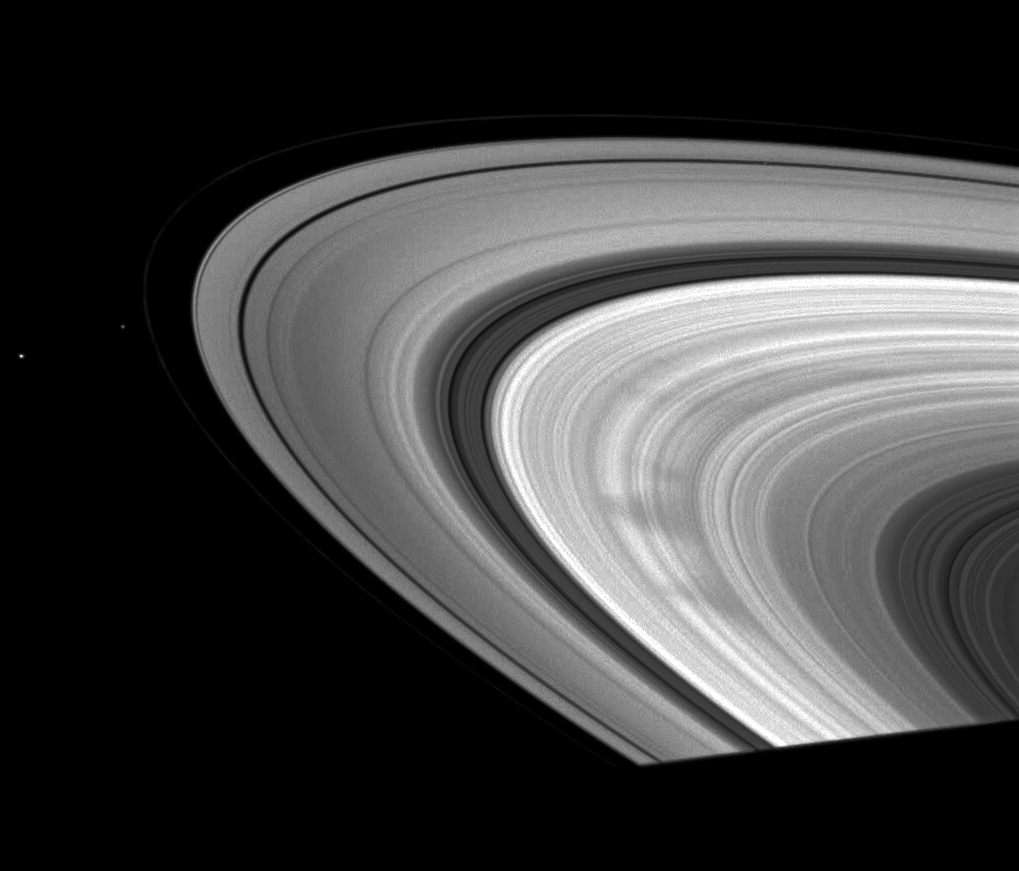

The Classic Wedge

This November 2008 Cassini snapshot showcases a classic view of the triangular shape typical of many of the spokes in Saturn’s outer B ring.

Small particles in the ring compose the spokes and these wedge-shaped patterns seem to be appearing more often as Saturn approaches equinox.

The moons Pan, Pandora and Janus are also visible. Janus (179 kilometers, or 111 miles across) is farthest outside the rings. Pandora (81 kilometers, or 50 miles across) orbits outside the faint F ring. Pan (28 kilometers, or 17 miles across) is near the top right of the image and can be seen as a faint sphere cutting a path in the thin black strip of the Encke Gap in the A ring.

This view looks toward the sunlit side of the rings from about 12 degrees below the ringplane.The image was taken in visible light with the Cassini spacecraft wide-angle camera on Nov. 10, 2008 at a distance of approximately 1.029 million kilometers (639,000 miles) from Saturn and at a Sun-Saturn-spacecraft, or phase, angle of 29 degrees. Image scale is 58 kilometers (36 miles) per pixel.

The Cassini-Huygens mission is a cooperative project of NASA, the European Space Agency and the Italian Space Agency. The Jet Propulsion Laboratory, a division of the California Institute of Technology in Pasadena, manages the mission for NASA’s Science Mission Directorate, Washington, D.C. The Cassini orbiter and its two onboard cameras were designed, developed and assembled at JPL. The imaging operations center is based at the Space Science Institute in Boulder, Colo.

Credit: NASA/JPL/Space Science Institute